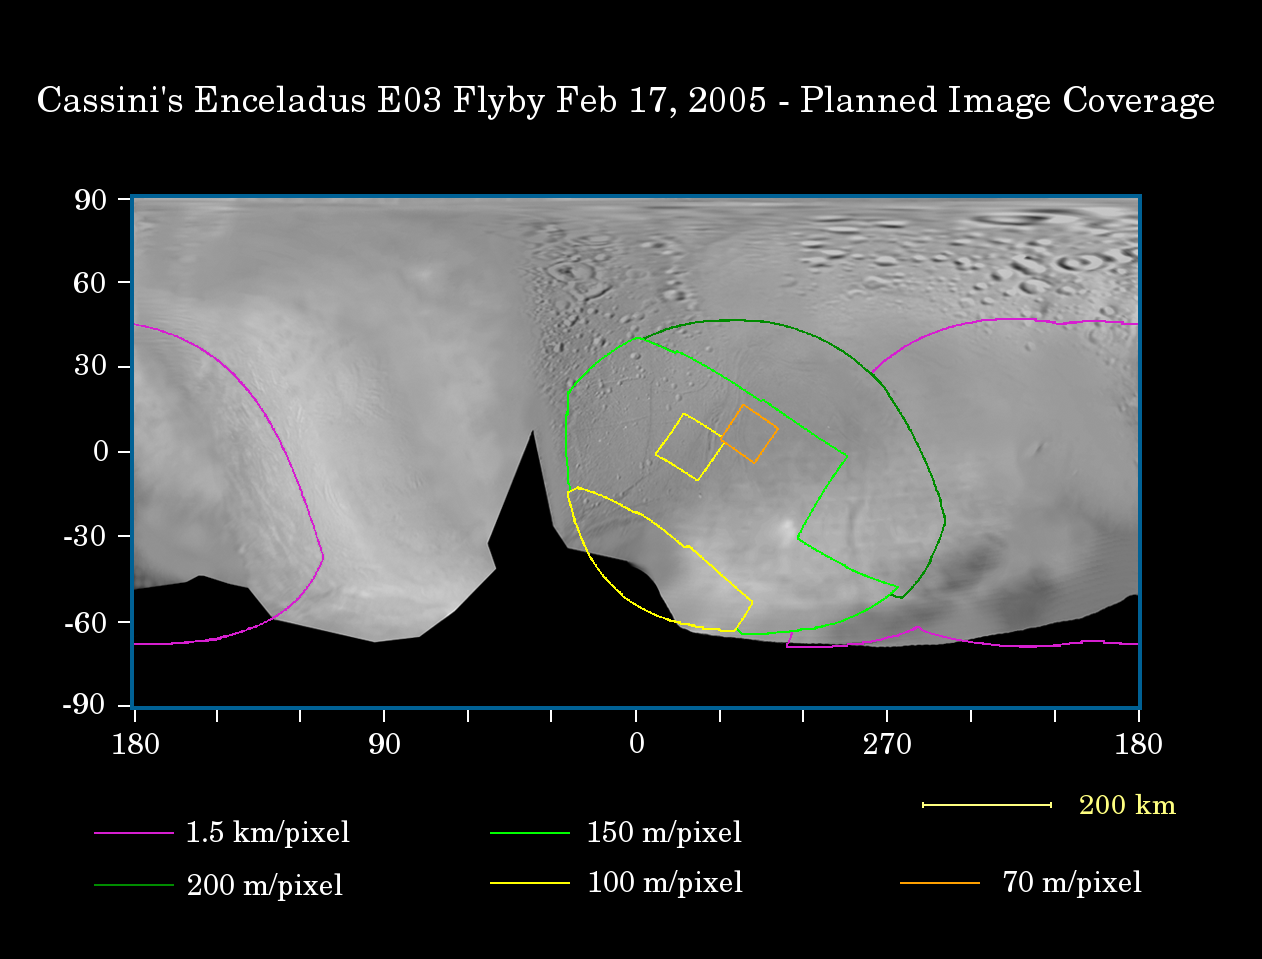

Enceladus First Flyby

This map of the surface of Saturn’s moon Enceladus illustrates the regions that will be imaged by Cassini during the spacecraft’s first very close flyby of the moon on Feb. 17, 2005. At closest approach, the spacecraft is expected to pass approximately 1,180 kilometers (733 miles) above the moon’s surface. Enceladus is 505 kilometers (314 miles) across.

The colored lines delineate the regions that will be imaged at differing resolutions.

The coverage at spatial resolution better than 200 meters (656 feet) per pixel primarily targets an area previously seen in NASA’s Voyager spacecraft images, but at lower resolution (around 1 kilometer or 0.6 miles per pixel). This high resolution coverage also includes areas in the southern latitudes that were not seen at all by Voyager. The primary purpose of this coverage is to provide detailed information about the nature of different terrain types, especially the smooth plains materials, cratered terrains and system of curvilinear fractures that appear to be tectonic in nature.

The highest-resolution coverage (i.e. better than 70 meters, or 230 feet per pixel) focuses on the detailed structure of prominent fractures in the smooth plains.

Coverage outlined in purple (i.e., resolution better than 1.5 kilometers or 0.9 miles per pixel) includes an area of Enceladus that was seen by Voyager only at very poor spatial resolution (about 6 kilometers or 3.7 miles per pixel). Cassini’s resolution will be approximately four times better in this region.

The map was made from images obtained by both the Cassini and Voyager spacecraft. The Cassini images used here were acquired on Jan. 15 and 16, 2005.

The Cassini-Huygens mission is a cooperative project of NASA, the European Space Agency and the Italian Space Agency. The Jet Propulsion Laboratory, a division of the California Institute of Technology in Pasadena, manages the mission for NASA’s Science Mission Directorate, Washington, D.C. The Cassini orbiter and its two onboard cameras were designed, developed and assembled at JPL. The imaging team is based at the Space Science Institute, Boulder, Colo.

Credit: NASA/JPL/Space Science Institute